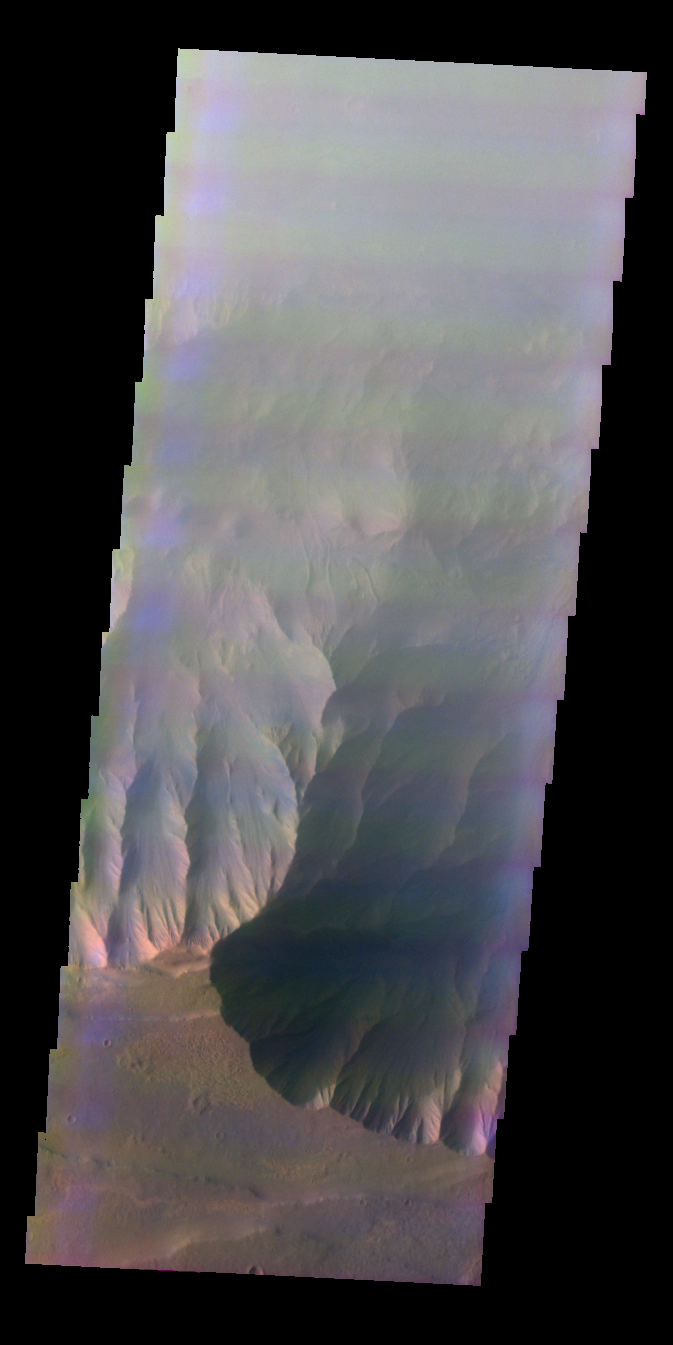

Outcrops in Coprates Chasma

Released 4 June 2004

This image was collected March 12, 2003 during southern winter season. The local time at the image location was just past 5 pm. The image shows an area in the Coprates Chasma region.

The THEMIS VIS camera is capable of capturing color images of the martian surface using its five different color filters. In this mode of operation, the spatial resolution and coverage of the image must be reduced to accommodate the additional data volume produced from the use of multiple filters. To make a color image, three of the five filter images (each in grayscale) are selected. Each is contrast enhanced and then converted to a red, green, or blue intensity image. These three images are then combined to produce a full color, single image. Because the THEMIS color filters don’t span the full range of colors seen by the human eye, a color THEMIS image does not represent true color. Also, because each single-filter image is contrast enhanced before inclusion in the three-color image, the apparent color variation of the scene is exaggerated. Nevertheless, the color variation that does appear is representative of some change in color, however subtle, in the actual scene. Note that the long edges of THEMIS color images typically contain color artifacts that do not represent surface variation.

Image information: VIS instrument. Latitude -13.3, Longitude 297.6 East (62.4 West). 38 meter/pixel resolution.

Note: this THEMIS visual image has not been radiometrically nor geometrically calibrated for this preliminary release. An empirical correction has been performed to remove instrumental effects. A linear shift has been applied in the cross-track and down-track direction to approximate spacecraft and planetary motion. Fully calibrated and geometrically projected images will be released through the Planetary Data System in accordance with Project policies at a later time.

NASA’s Jet Propulsion Laboratory manages the 2001 Mars Odyssey mission for NASA’s Office of Space Science, Washington, D.C. The Thermal Emission Imaging System (THEMIS) was developed by Arizona State University, Tempe, in collaboration with Raytheon Santa Barbara Remote Sensing. The THEMIS investigation is led by Dr. Philip Christensen at Arizona State University. Lockheed Martin Astronautics, Denver, is the prime contractor for the Odyssey project, and developed and built the orbiter. Mission operations are conducted jointly from Lockheed Martin and from JPL, a division of the California Institute of Technology in Pasadena.

Credit: NASA/JPL/Arizona State University